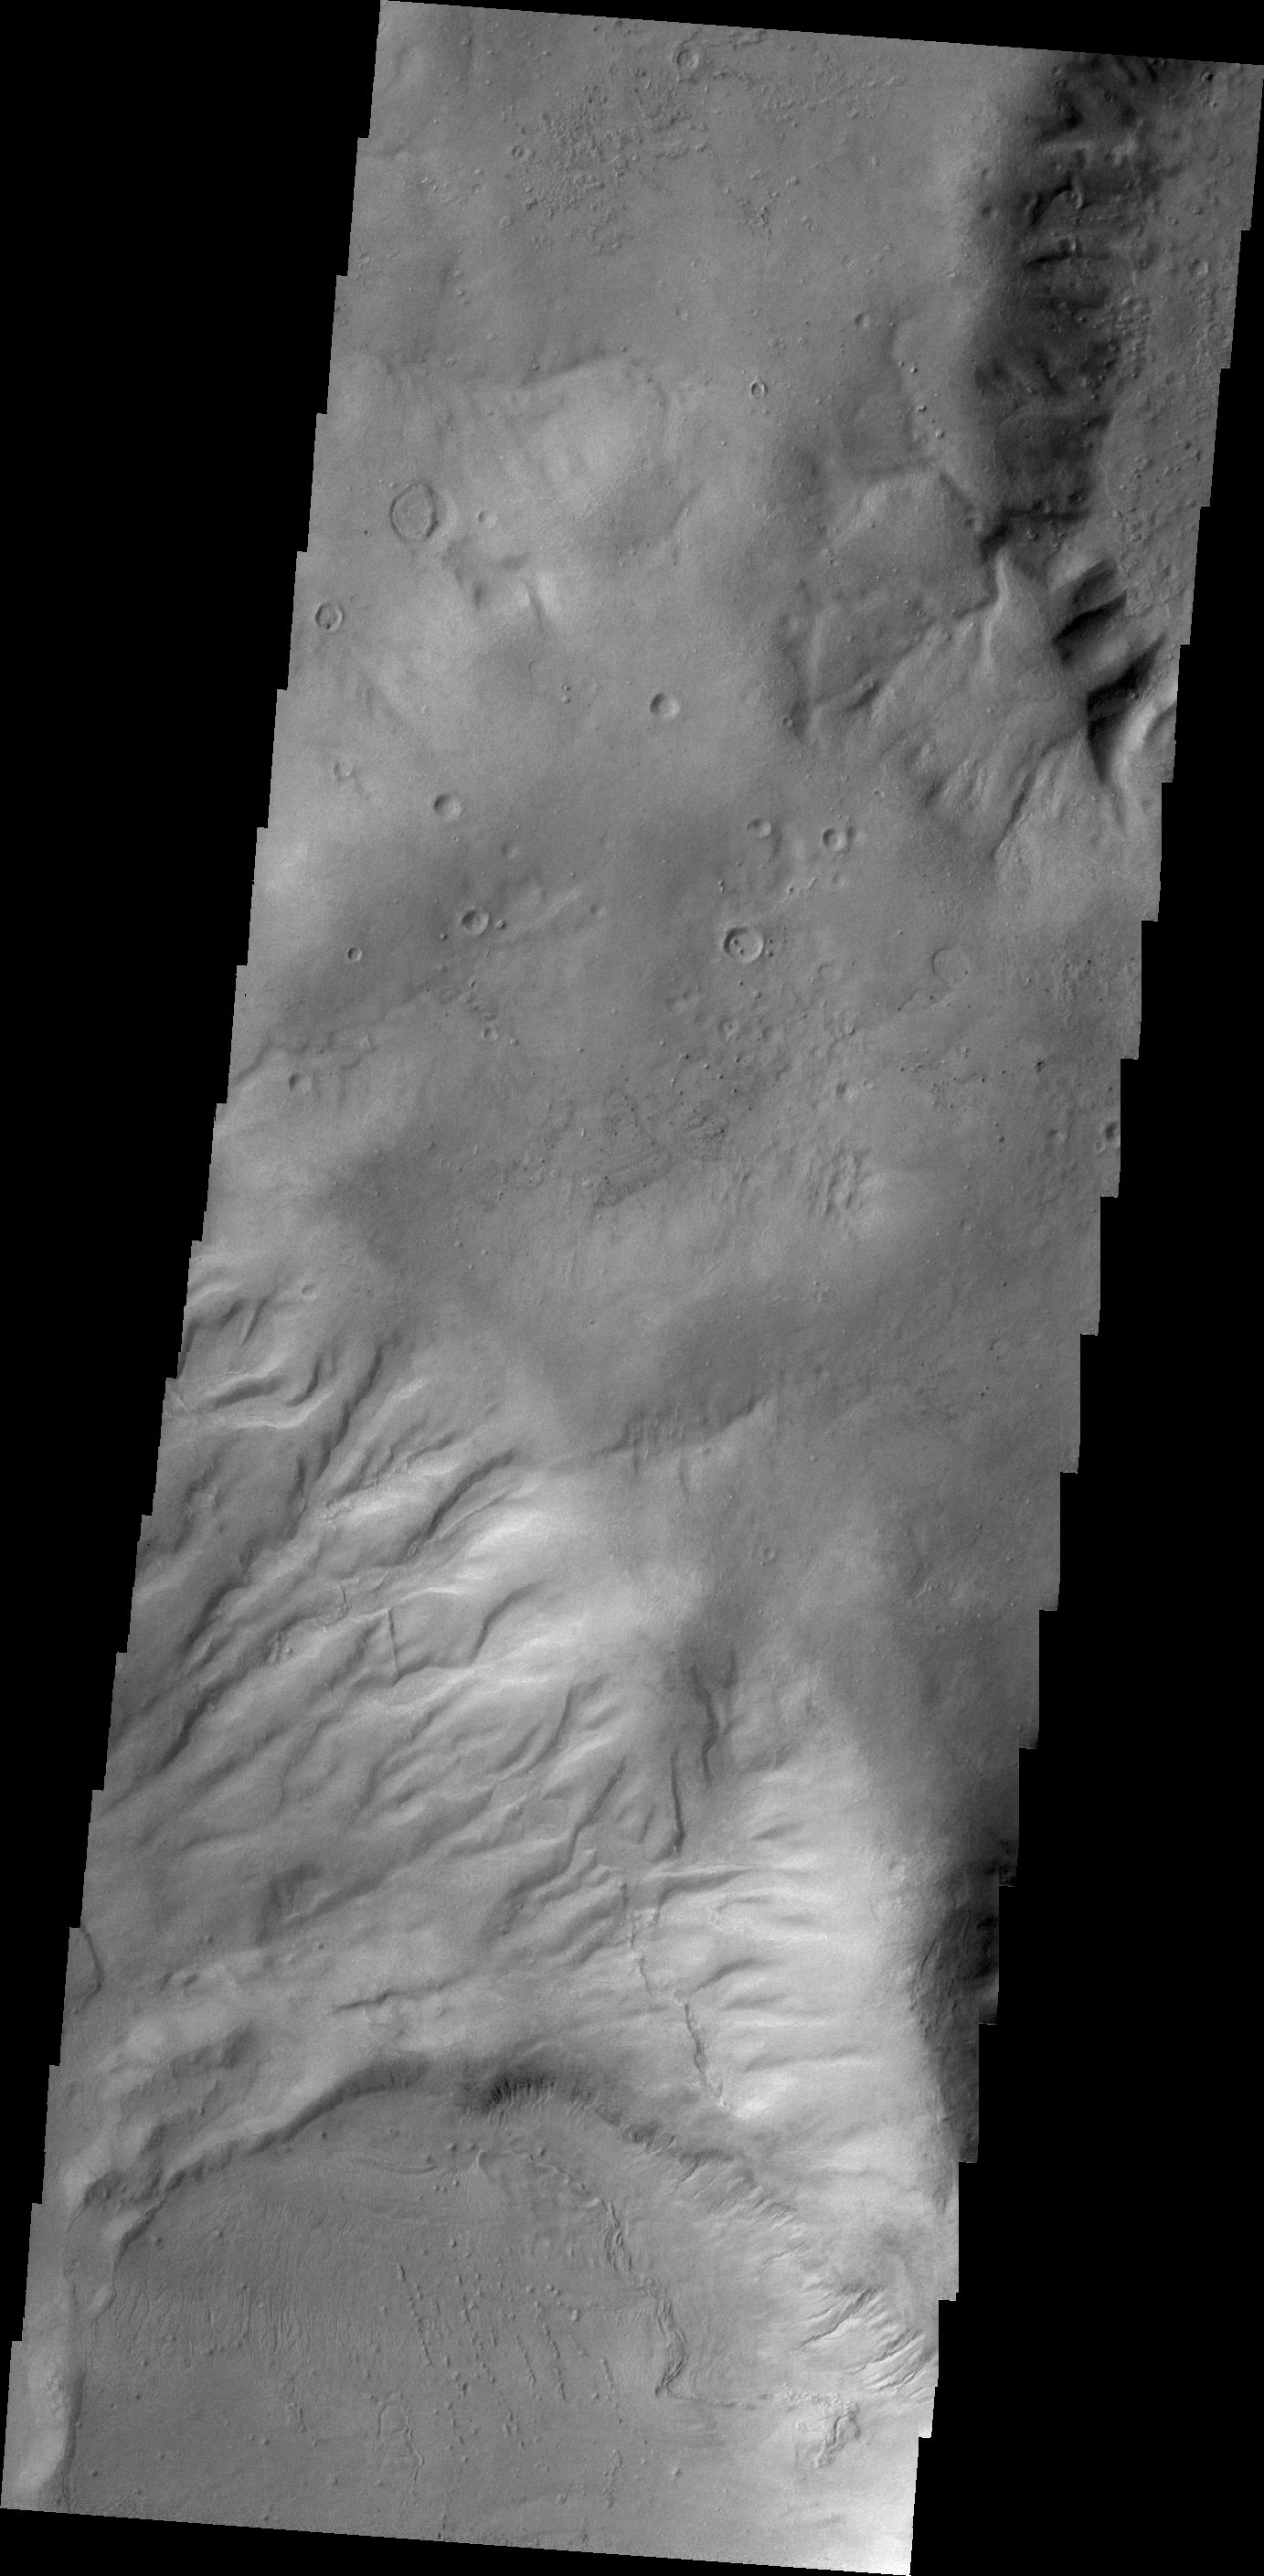

Gullies on Argyre Planitia

Gullies dissect the rim of this unnamed crater on the northern margin of Argyre Planitia.

Credit: NASA/JPL/ASU